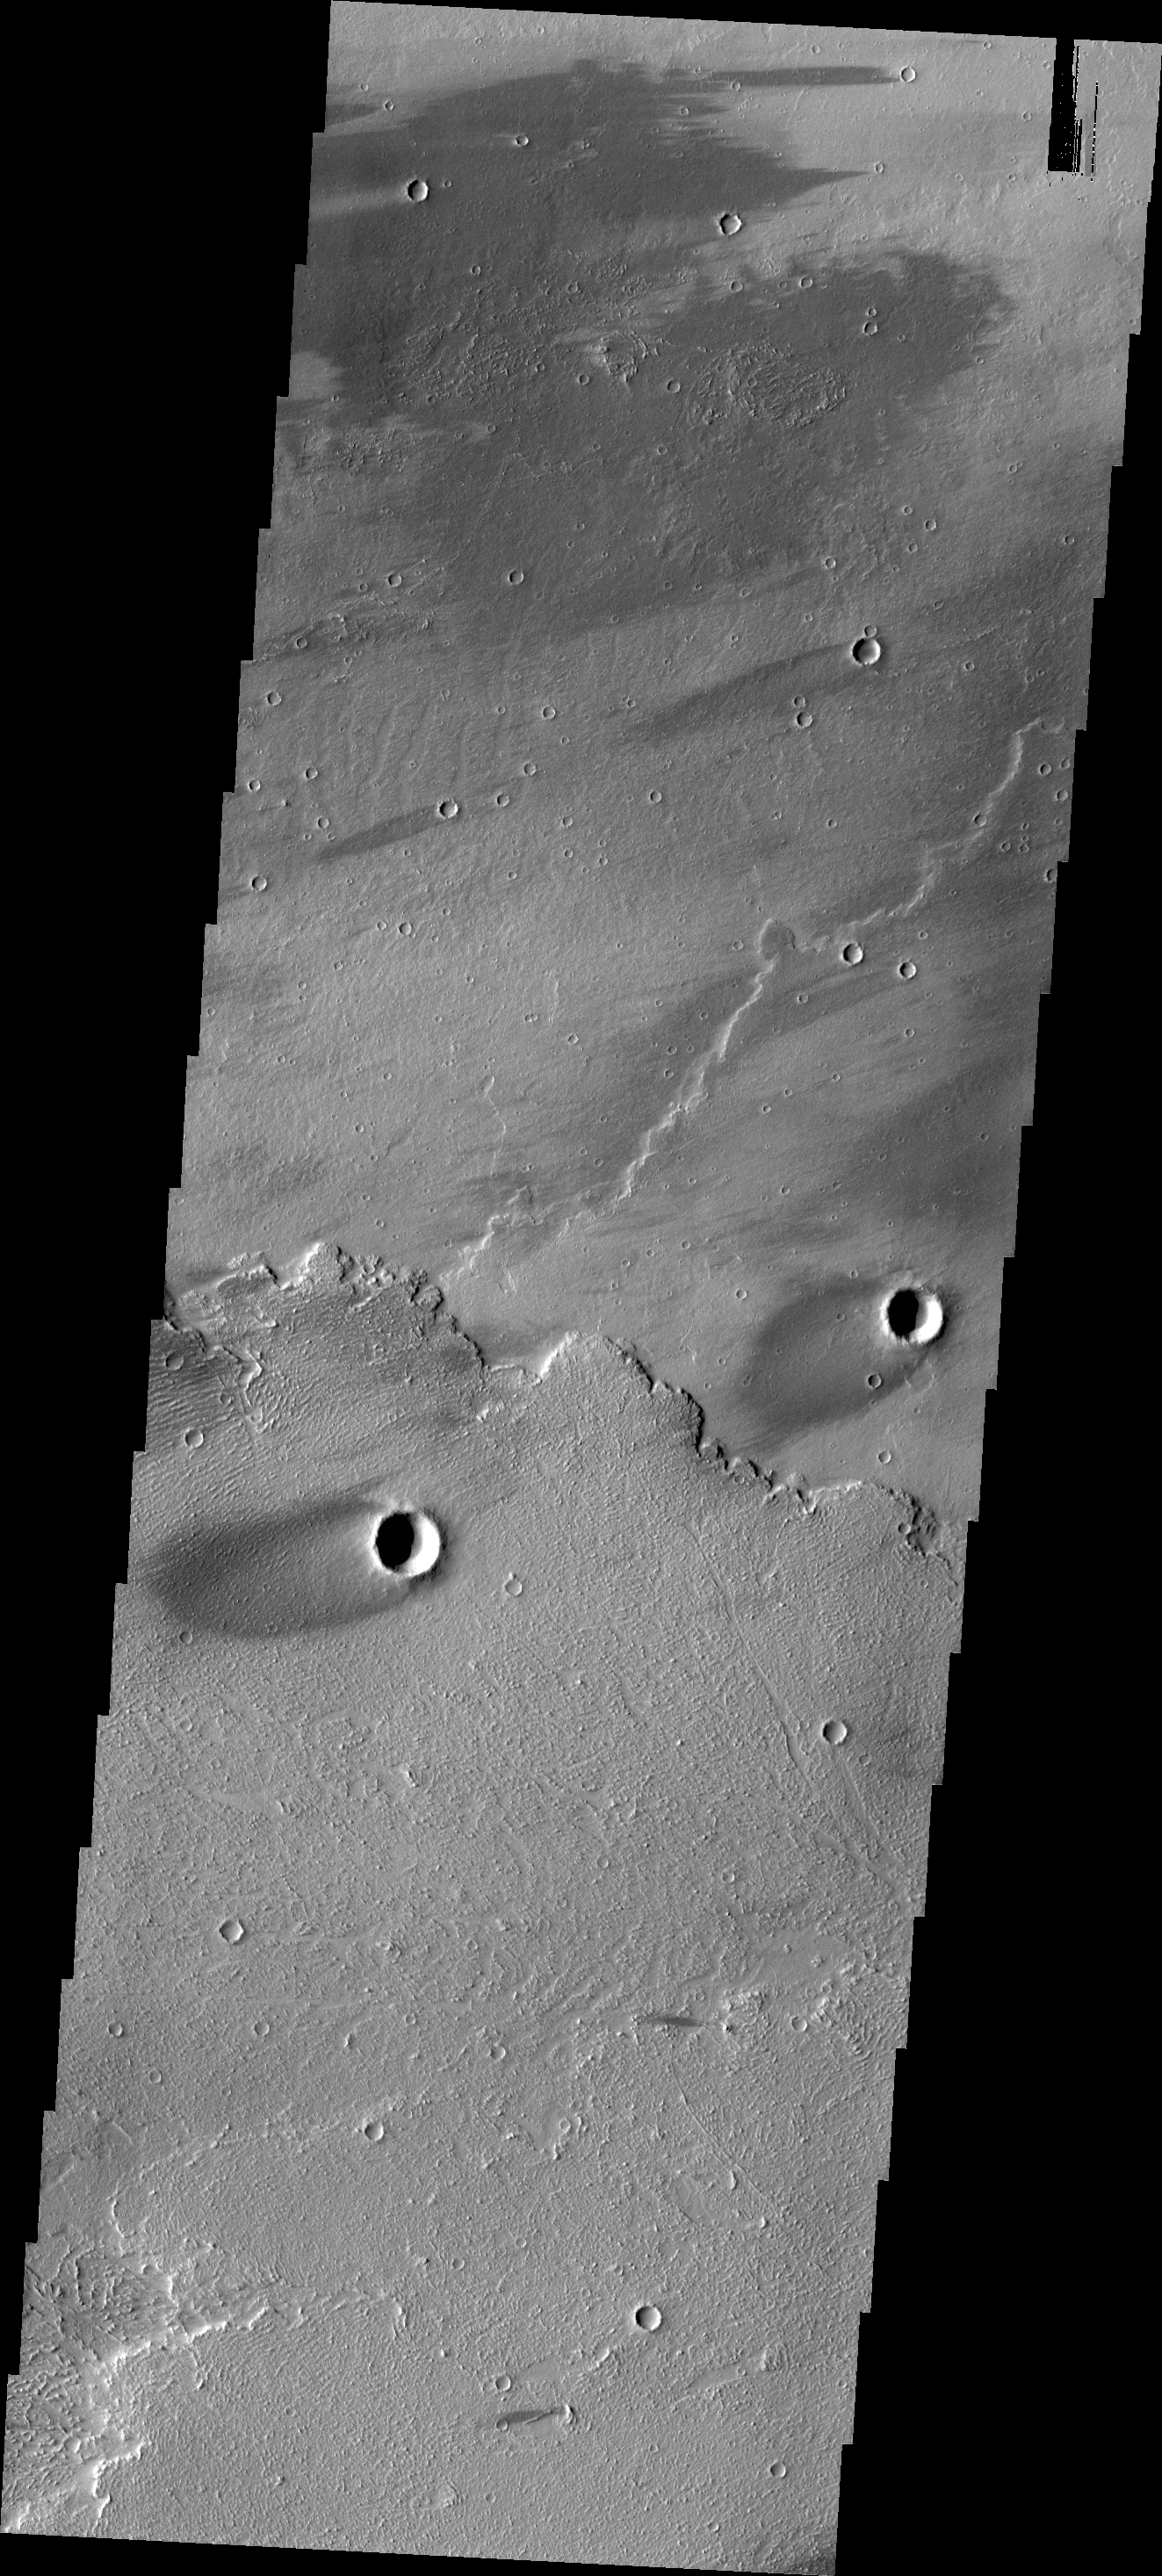

Windstreaks

The windstreaks in this VIS image are located in Daedalia Planum.

Credit: NASA/JPL/ASU